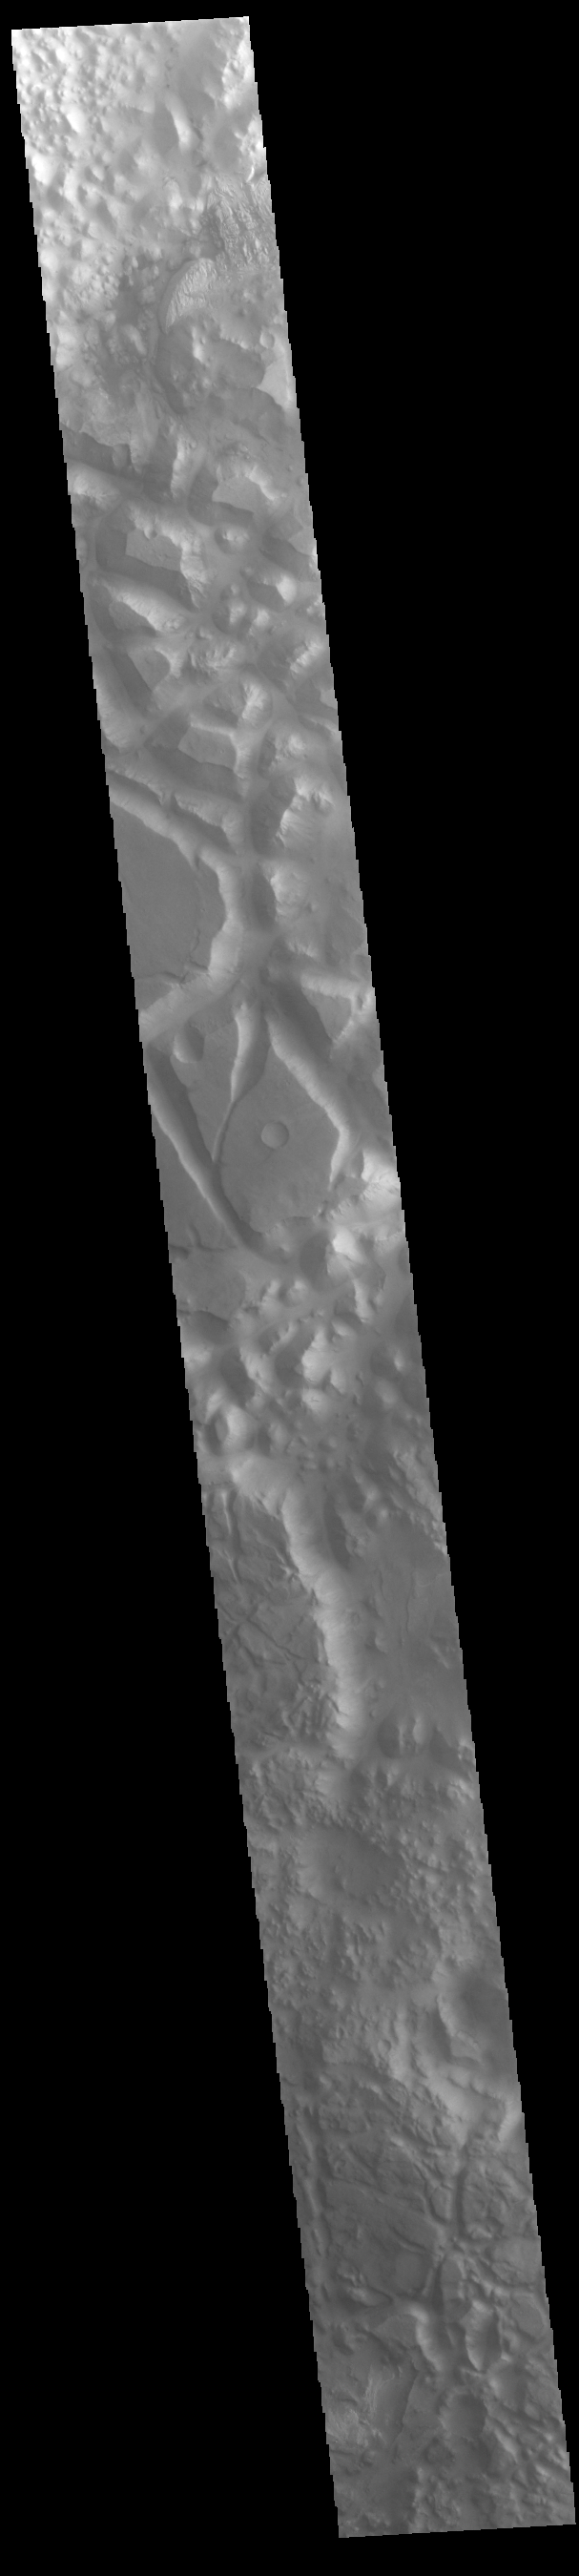

Iani Chaos

Today’s VIS image shows part of Iani Chaos. Chaos terrain is typified by mesas and valleys. The initial breakup of the land is due to tectonic forces. With time and erosion the valleys widen and the mesas grow smaller. This image shows a cross section of Iani Chaos and the different scales of the mesas are readily visible.

Credit: NASA/JPL-Caltech/ASU